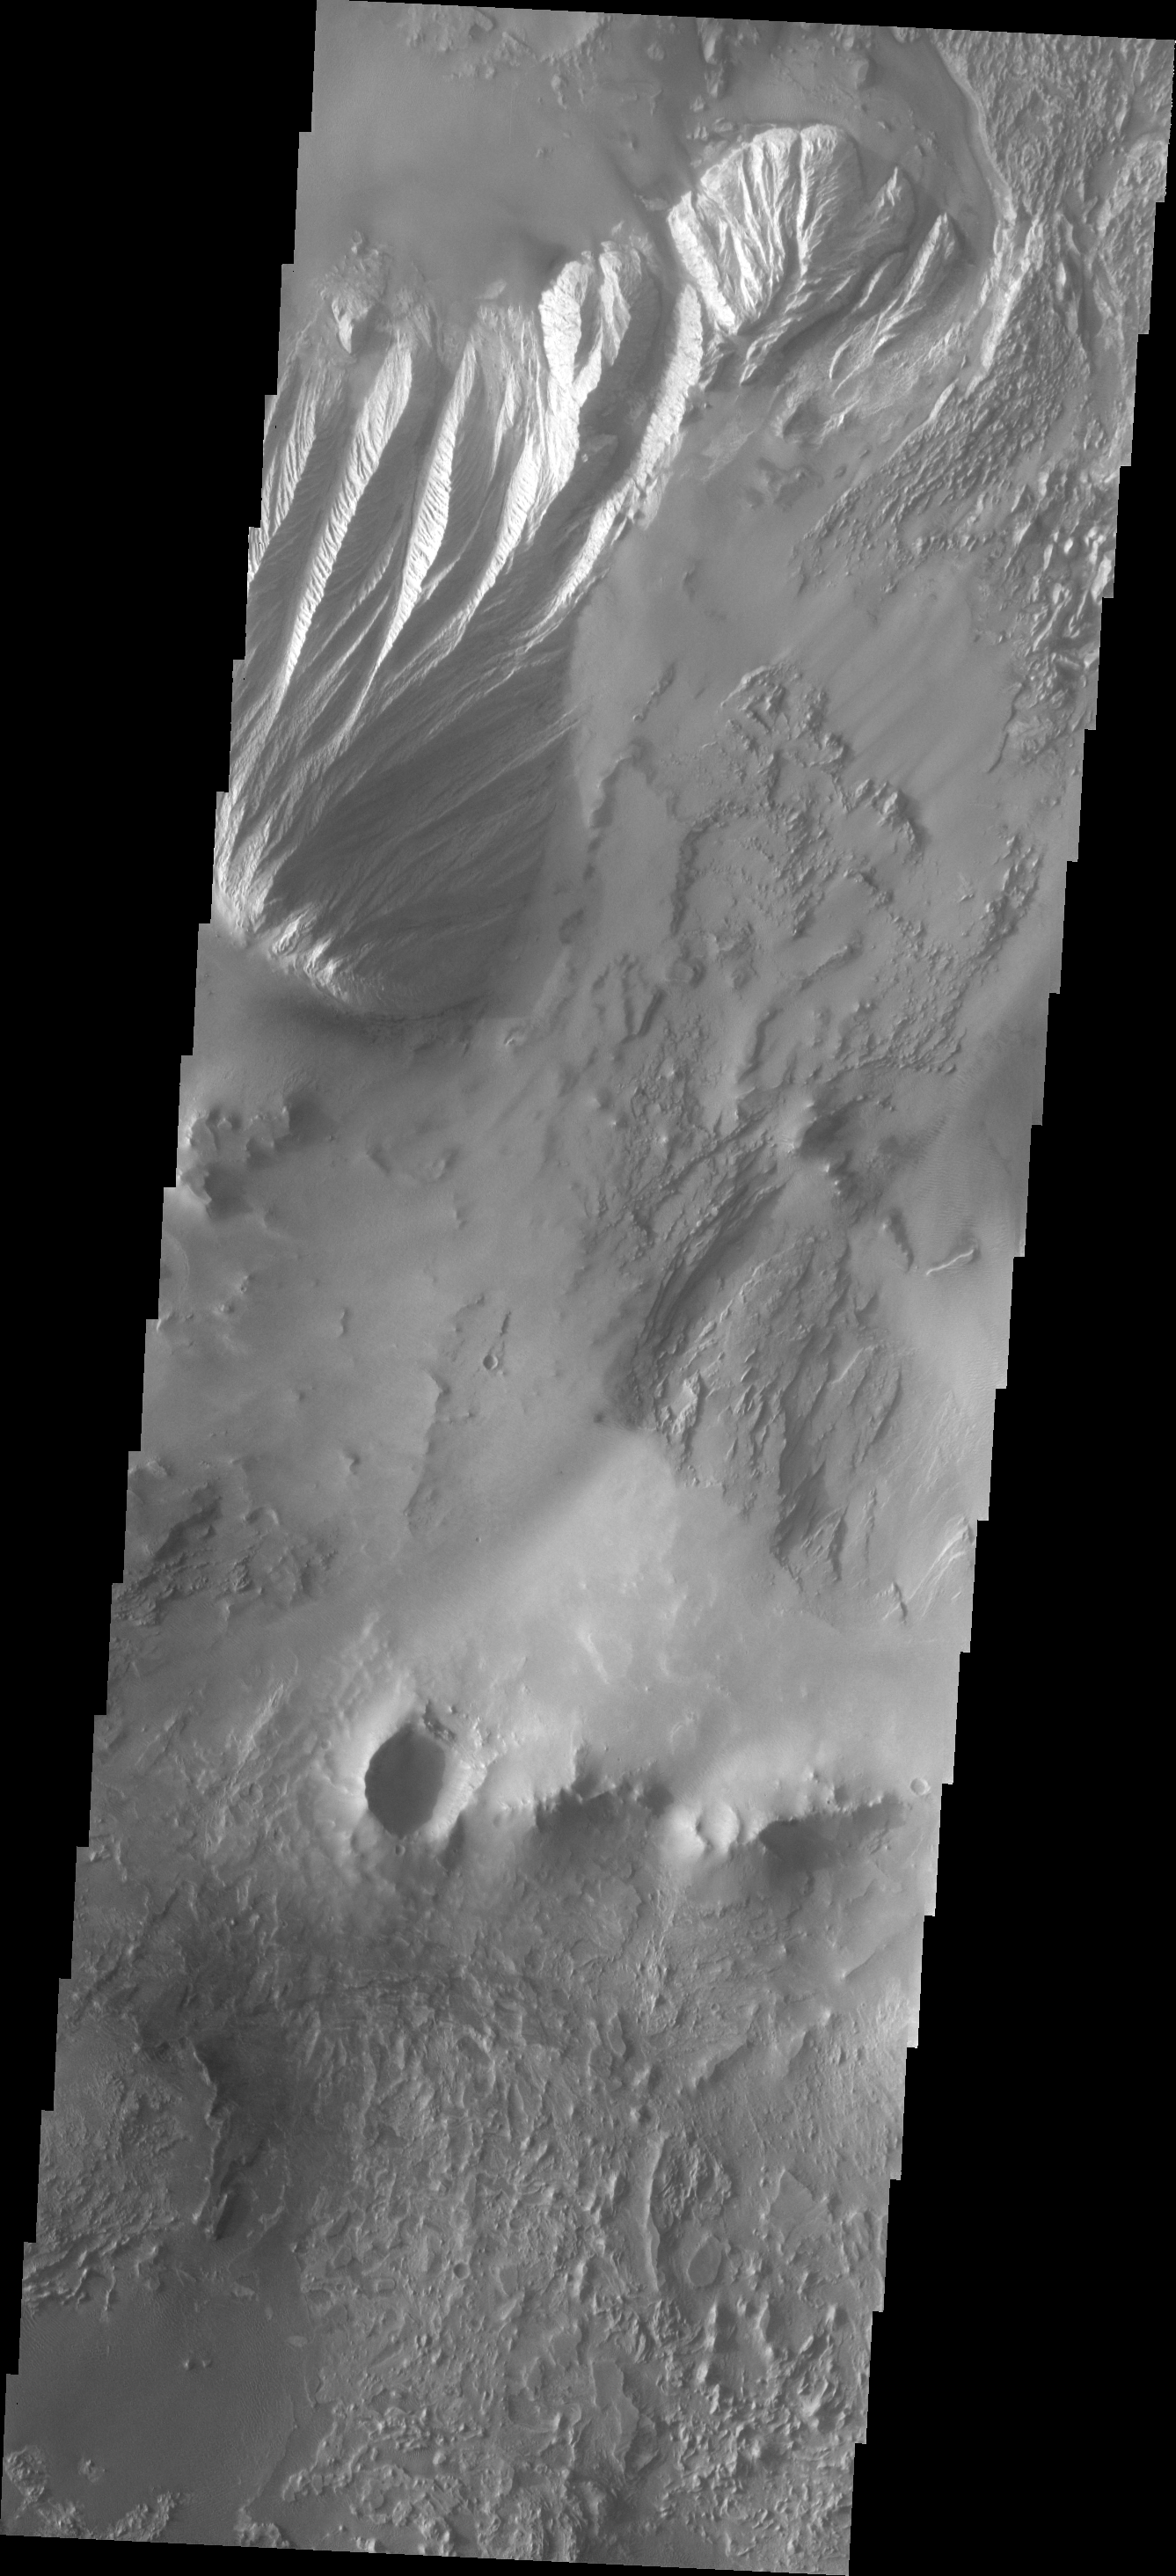

Candor Chasma

This VIS image shows some of the floor deposits within Candor Chasma. These deposits have been eroded by wind, and possibly by water.

Image information: VIS instrument. Latitude -8.0N, Longitude 295.2E. 18 meter/pixel resolution.

Please see the THEMIS Data Citation Note for details on crediting THEMIS images.

Note: this THEMIS visual image has not been radiometrically nor geometrically calibrated for this preliminary release. An empirical correction has been performed to remove instrumental effects. A linear shift has been applied in the cross-track and down-track direction to approximate spacecraft and planetary motion. Fully calibrated and geometrically projected images will be released through the Planetary Data System in accordance with Project policies at a later time.

NASA’s Jet Propulsion Laboratory manages the 2001 Mars Odyssey mission for NASA’s Office of Space Science, Washington, D.C. The Thermal Emission Imaging System (THEMIS) was developed by Arizona State University, Tempe, in collaboration with Raytheon Santa Barbara Remote Sensing. The THEMIS investigation is led by Dr. Philip Christensen at Arizona State University. Lockheed Martin Astronautics, Denver, is the prime contractor for the Odyssey project, and developed and built the orbiter. Mission operations are conducted jointly from Lockheed Martin and from JPL, a division of the California Institute of Technology in Pasadena.

Credit: NASA/JPL/ASU